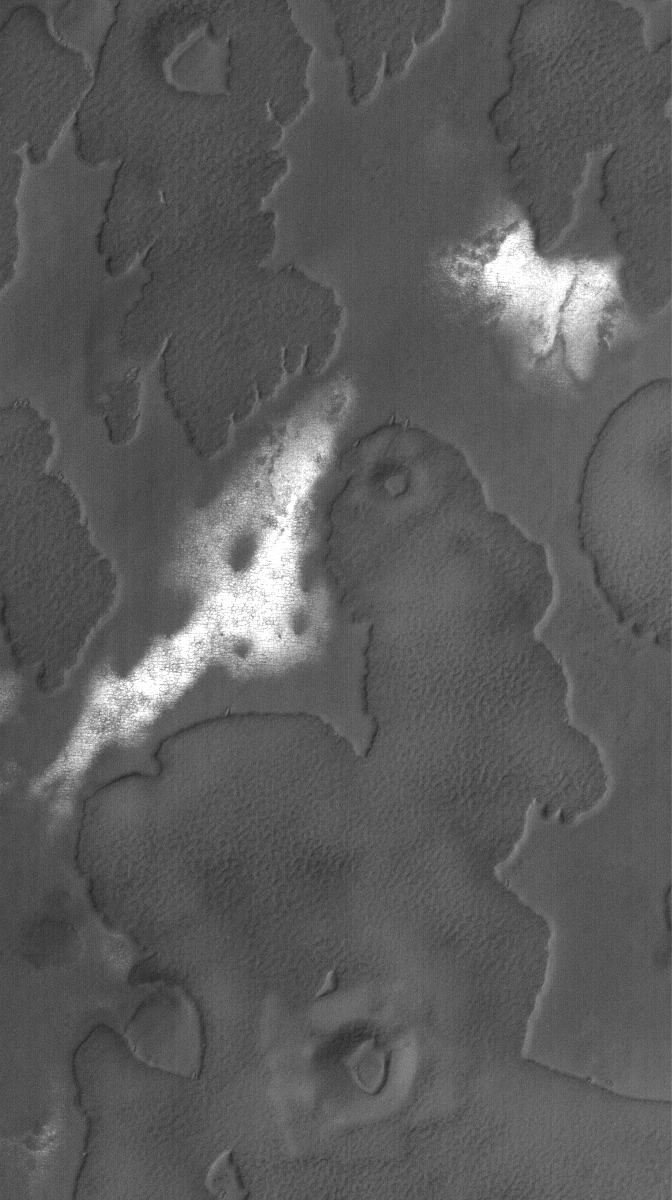

South Polar Mesas

31 October 2005
This Mars Global Surveyor (MGS) Mars Orbiter Camera (MOC) image shows irregular-shaped mesas in the south polar region of Mars. The bright patches are the remains of seasonal frost. During winter and most of spring, this entire scene would have been covered by carbon dioxide frost.

Location near: 79.2°S, 298.6°W
Image width: width: ~3 km (~1.9 mi)
Illumination from: upper left
Season: Southern Spring

Credit: NASA/JPL/Malin Space Science Systems